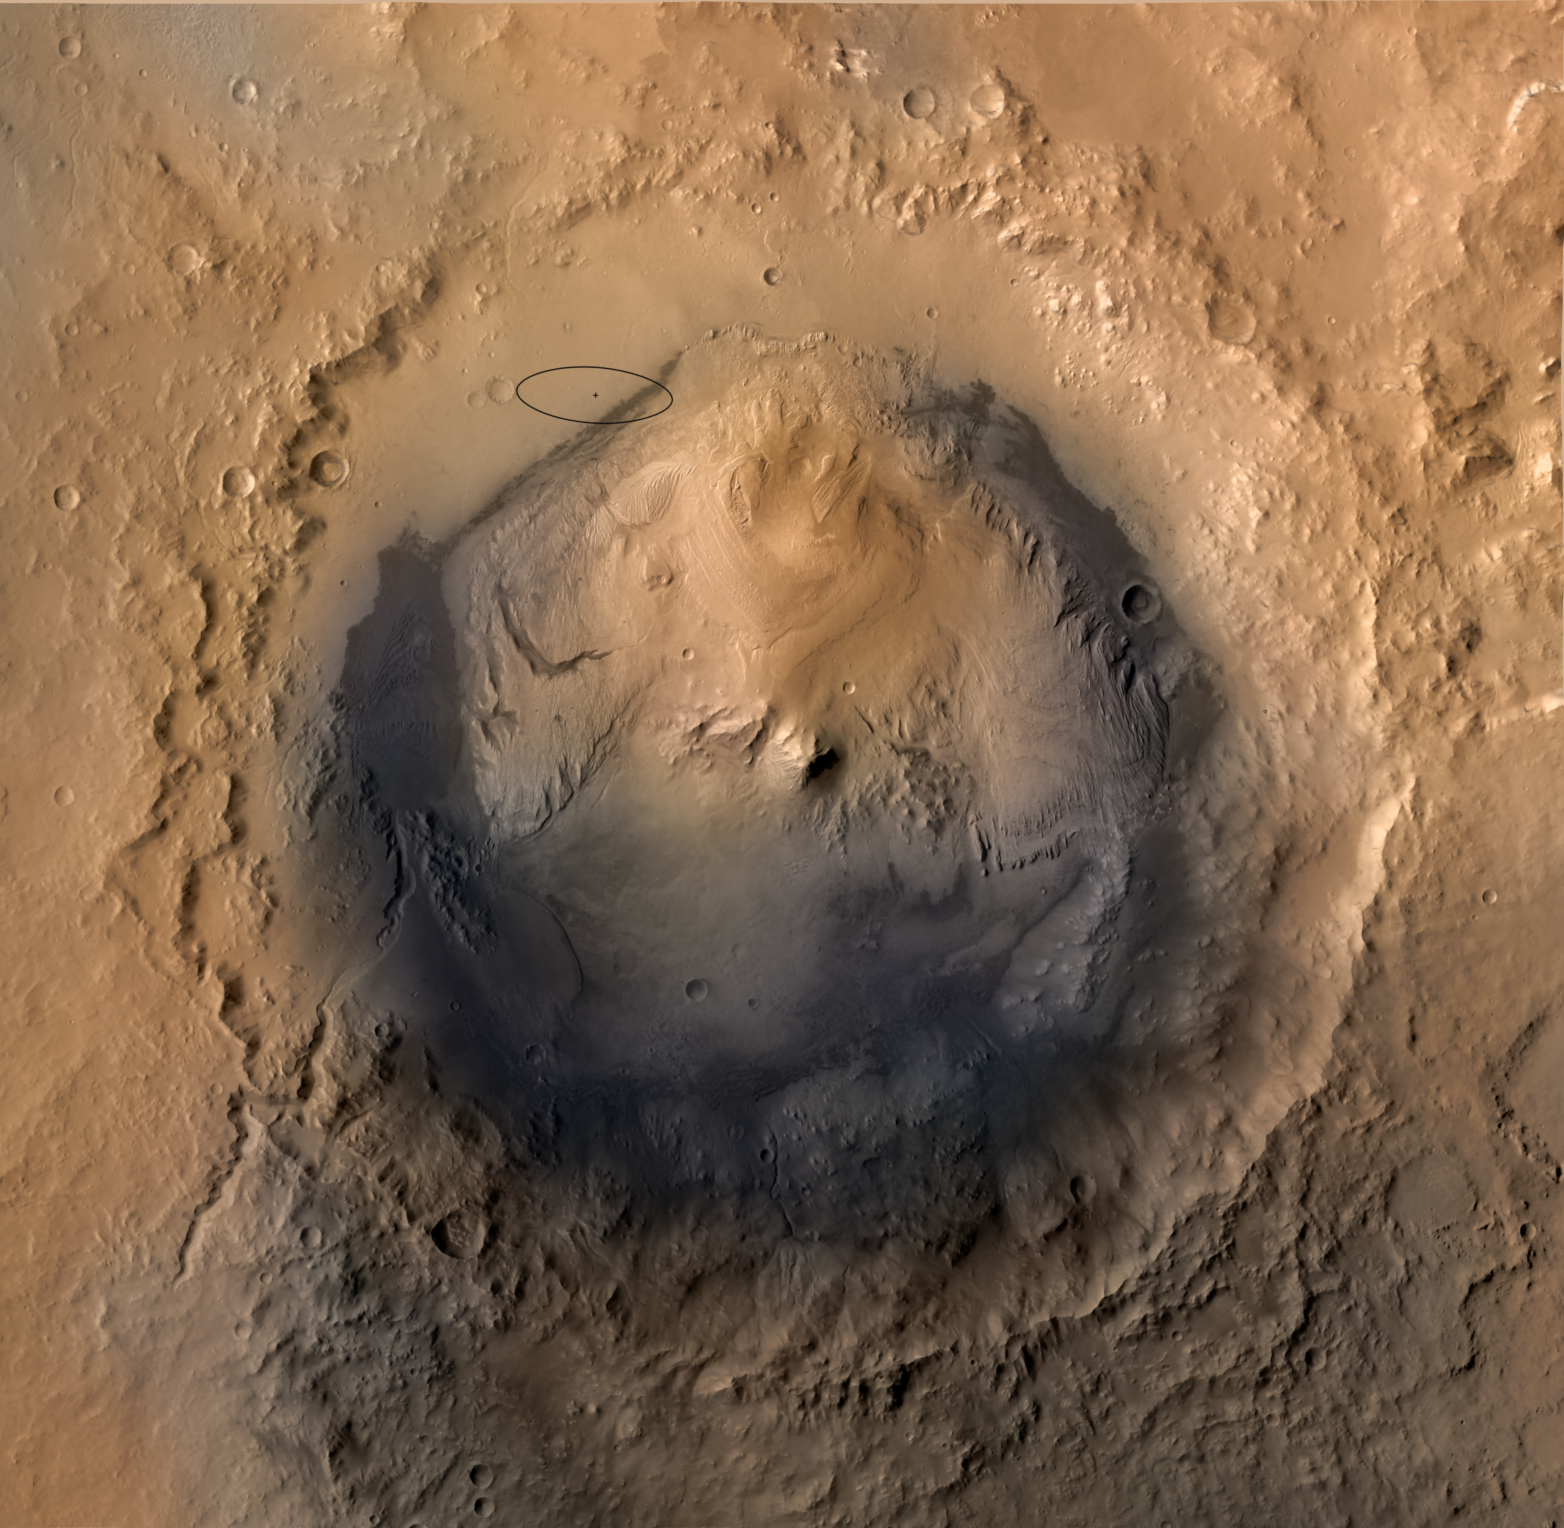

Destination Gale Crater in August 2012

As of June 2012, the target landing area for NASA’s Mars Science Laboratory mission is the ellipse marked on this image of Gale Crater. The ellipse is about 12 miles long and 4 miles wide (20 kilometers by 7 kilometers).

Landing will be about 10:31 p.m. on Aug. 5, 2012, Pacific Daylight (early Aug. 6 Universal Time and Eastern Time). If landing goes well, the mission’s rover, Curiosity, will drive in subsequent months to science destinations on Mount Sharp, outside of the landing ellipse.

This view of Gale Crater is derived from a combination of data from three Mars orbiters. The view is looking straight down on the crater from orbit. Gale Crater is 96 miles (154 kilometers) in diameter. Mount Sharp rises about 3.4 miles (5.5 kilometers) above the floor of Gale Crater.

Stratification on Mount Sharp suggests the mountain is a surviving remnant of an extensive series of deposits that were laid down after a massive impact that excavated Gale Crater more than 3 billion years ago. The layers offer a history book of sequential chapters recording environmental conditions when each stratum was deposited.

During a prime mission lasting nearly two years after landing, Curiosity will use 10 instruments to investigate whether this area of Mars has ever offered conditions favorable for life, including the chemical ingredients for life.

The image combines elevation data from the High Resolution Stereo Camera on the European Space Agency’s Mars Express orbiter, image data from the Context Camera on NASA’s Mars Reconnaissance Orbiter, and color information from Viking Orbiter imagery.

NASA’s Jet Propulsion Laboratory, a division of the California Institute of Technology, Pasadena, manages the Mars Science Laboratory mission for the NASA Science Mission Directorate, Washington.

Credit: NASA/JPL-Caltech/ESA/DLR/FU Berlin/MSSS